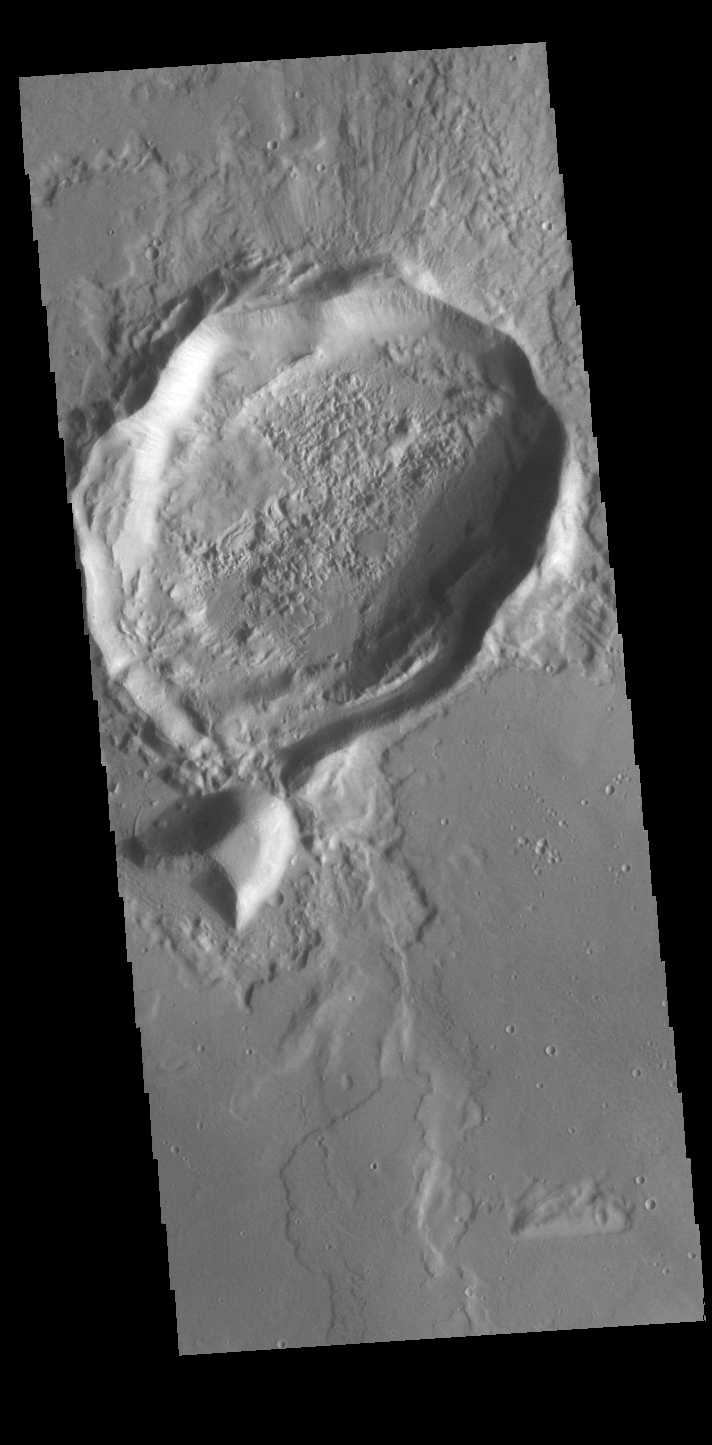

Out of Round

While the crater in this VIS image was crated by an impact event, the resultant form is not the normal circular shape. There are several factors that can create ‘out of round’ craters. The most common is subsurface faulting from tectonic activity. Pre-existing subsurface fractures can deflect impact pressures along the fault faces, rather than uniformly radially from the center of impact. Meteor Crater in Arizona has “corners” due to the same tectonic forcing of impact pressures.

Credit: NASA/JPL-Caltech/ASU